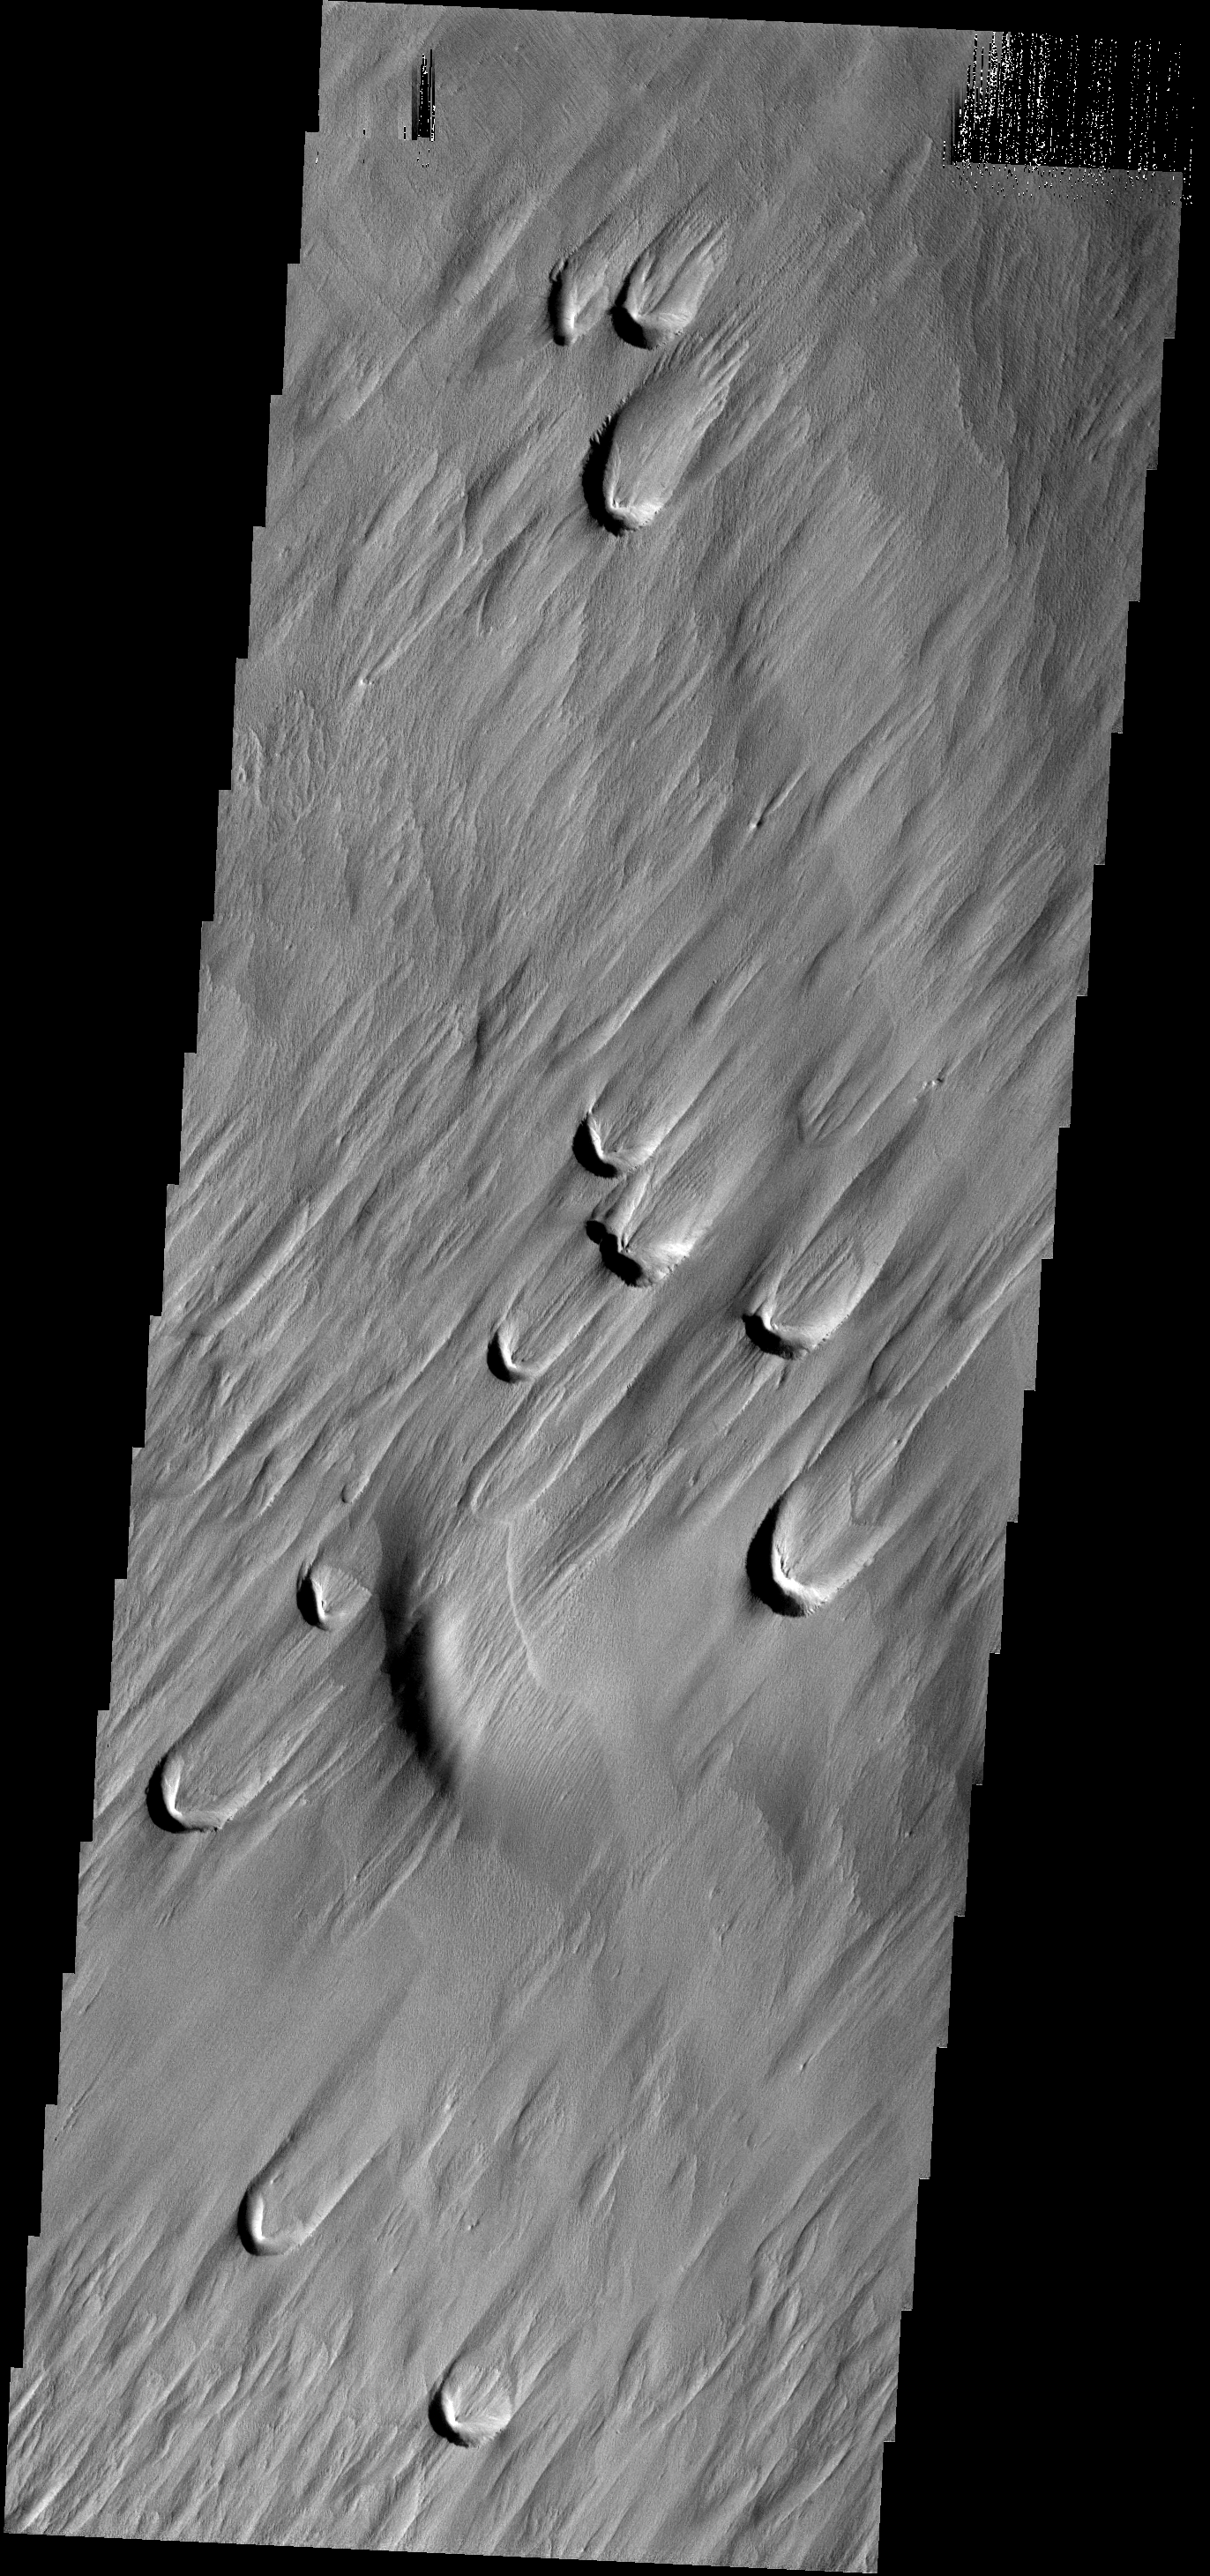

Blowouts

The dark crescents in this image are the backside of wind blowout features. Blowouts are common on Earth in beach regions and in the American MidWest.

Image information: VIS instrument. Latitude 1.1N, Longitude 202.8E. 18 NASA/JPL/ASUmeter/pixel resolution.

Note: this THEMIS visual image has not been radiometrically nor geometrically calibrated for this preliminary release. An empirical correction has been performed to remove instrumental effects. A linear shift has been applied in the cross-track and down-track direction to approximate spacecraft and planetary motion. Fully calibrated and geometrically projected images will be released through the Planetary Data System in accordance with Project policies at a later time.

NASA’s Jet Propulsion Laboratory manages the 2001 Mars Odyssey mission for NASA’s Office of Space Science, Washington, D.C. The Thermal Emission Imaging System (THEMIS) was developed by Arizona State University, Tempe, in collaboration with Raytheon Santa Barbara Remote Sensing. The THEMIS investigation is led by Dr. Philip Christensen at Arizona State University. Lockheed Martin Astronautics, Denver, is the prime contractor for the Odyssey project, and developed and built the orbiter. Mission operations are conducted jointly from Lockheed Martin and from JPL, a division of the California Institute of Technology in Pasadena.

Credit: NASA/JPL/ASU